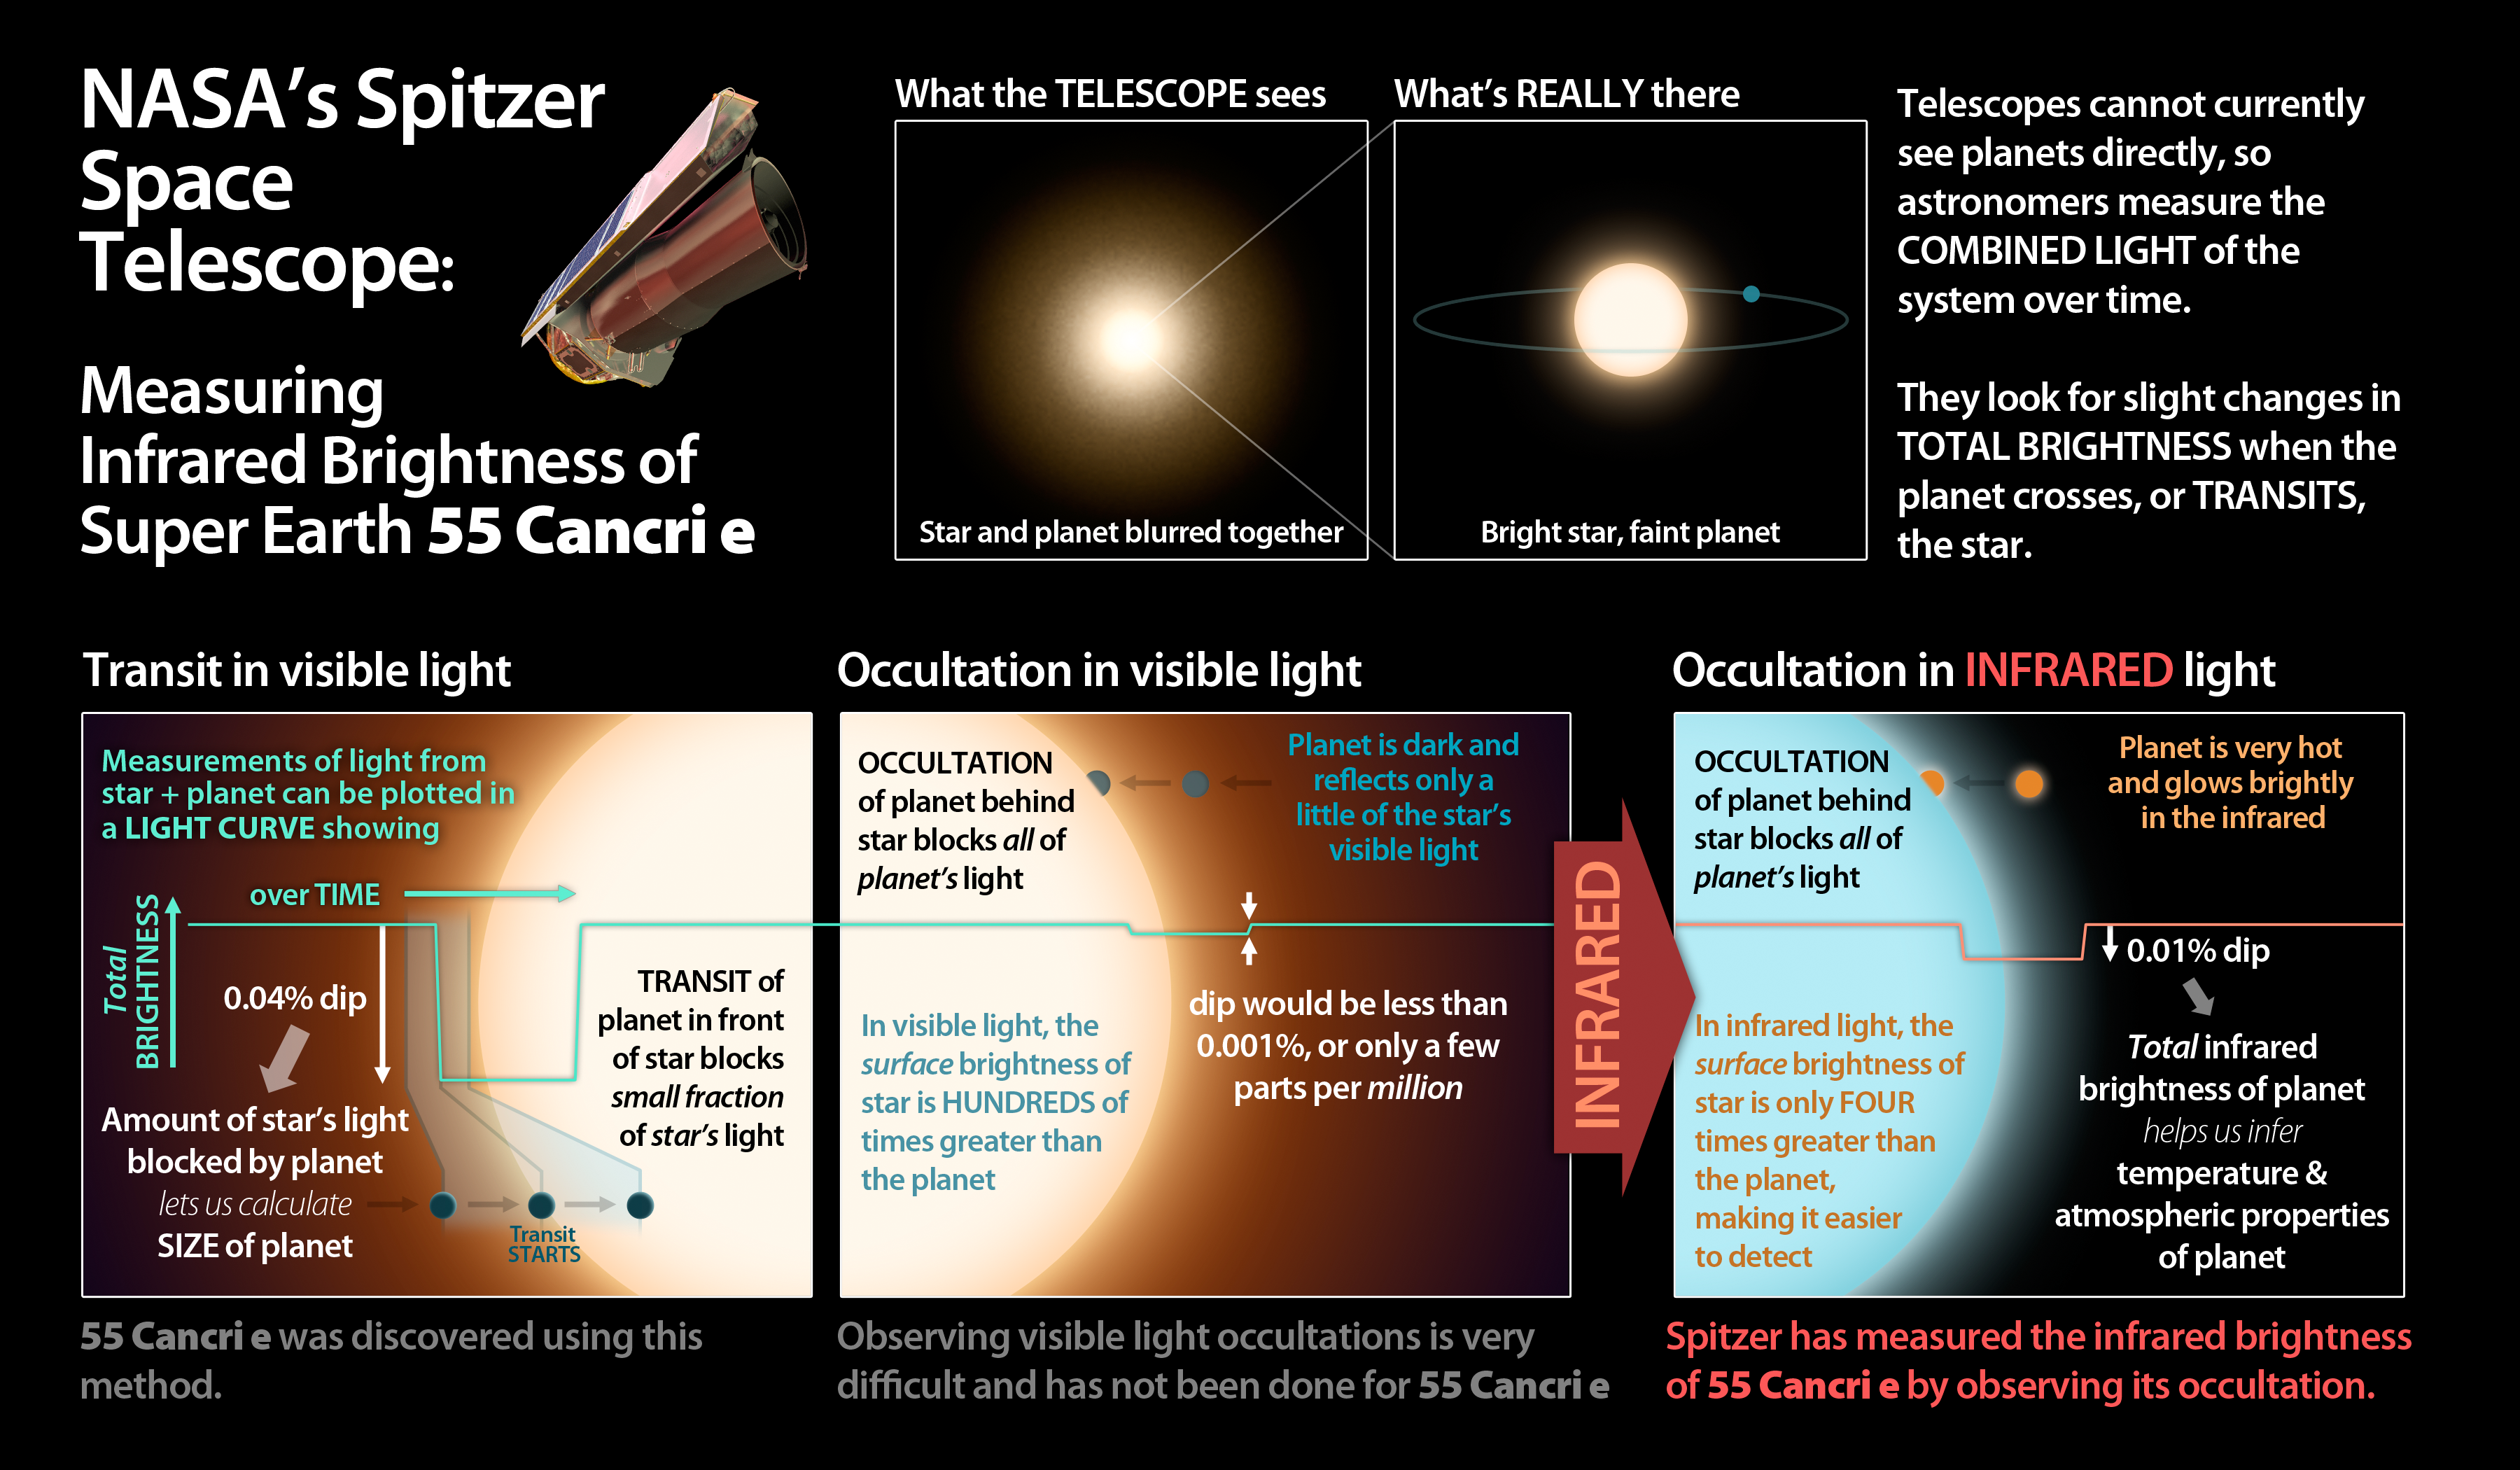

Measuring Brightness of Super Earth 55 Cancri e

This graphic illuminates the process by which astronomers using NASA’s Spitzer Space Telescope have, for the first time, detected the light from a super Earth planet.

The brightness of the planet was measured as the star passed behind its star (an “occultation”), causing a slight dip in the total light of the system. The occultation is much easier to detect in infrared light since the planet glows brightly due to its high temperature. Such measurements help astronomers determine conditions on the planet itself.

JPL manages the Spitzer Space Telescope mission for NASA’s Science Mission Directorate in Washington. Science operations are conducted at the Spitzer Science Center at the California Institute of Technology (Caltech) in Pasadena. Data are archived at the Infrared Science Archive housed at the Infrared Processing and Analysis Center at Caltech. Caltech manages JPL for NASA.

Credit: NASA/JPL-Caltech